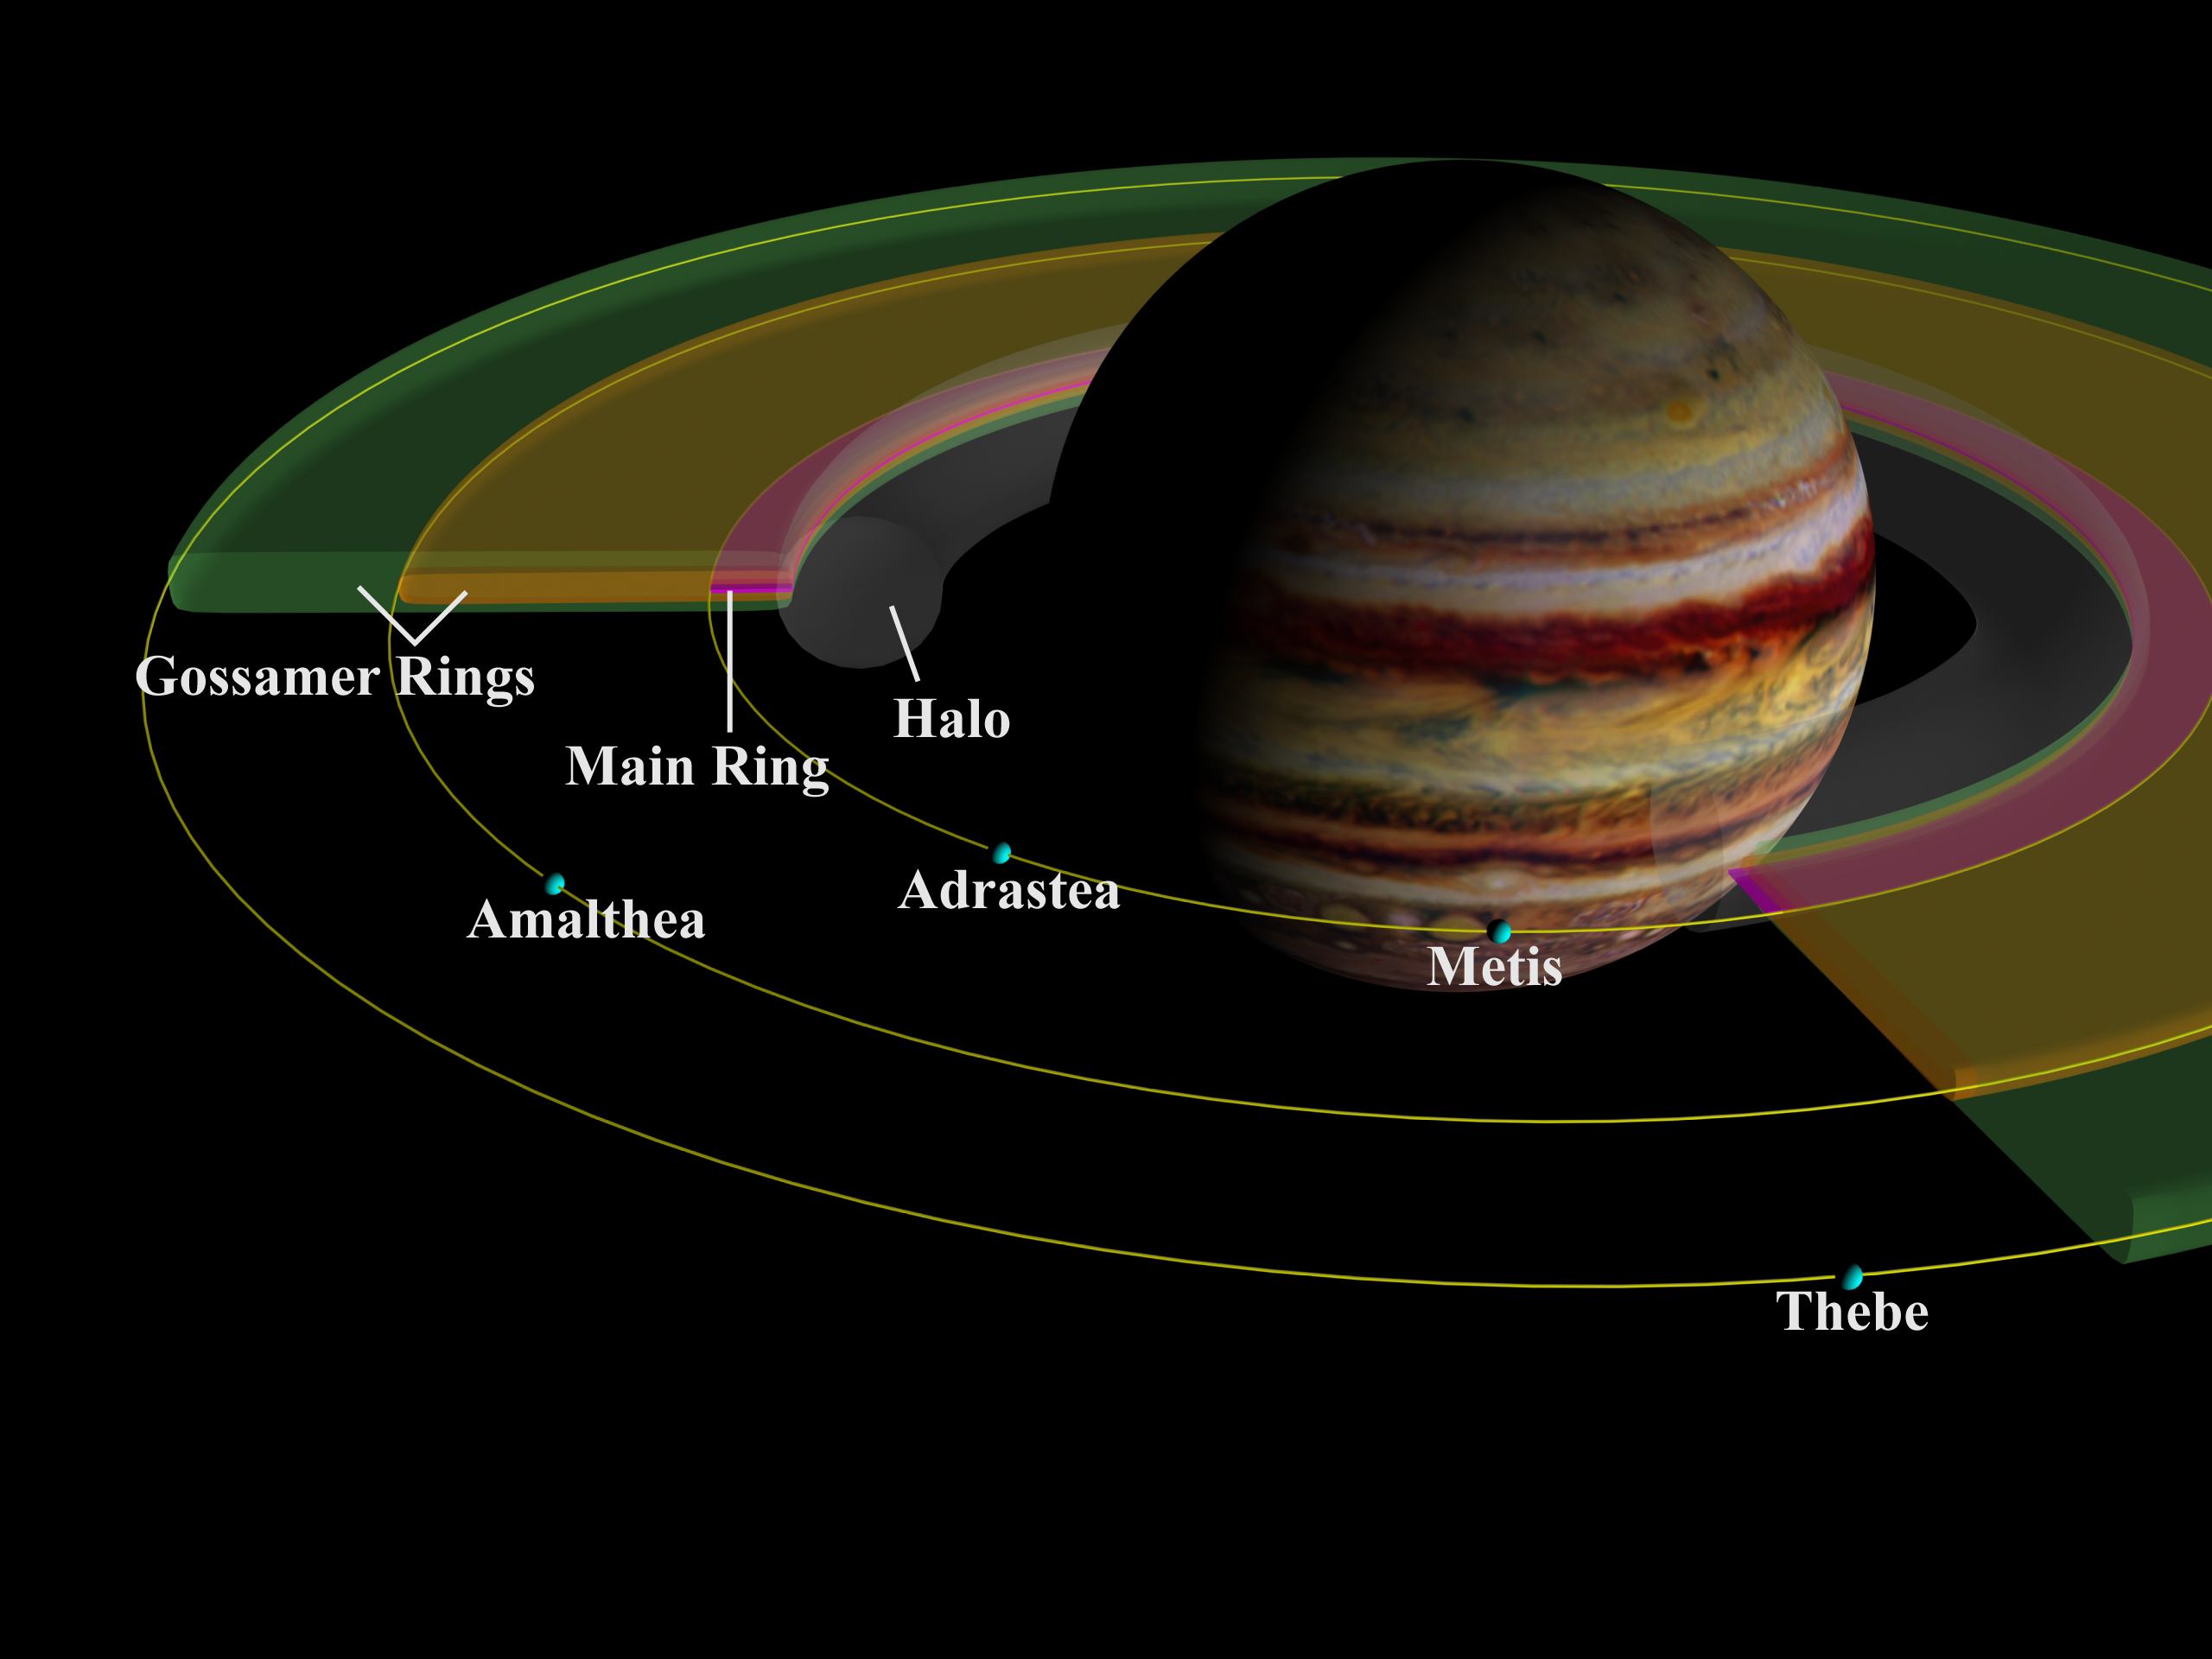

Jupiter’s Inner Satellites and Ring Components

This schematic cut-away view of the components of Jupiter’s ring system shows the geometry of the rings in relation to Jupiter and to the small inner satellites, which are the source of the dust which forms the rings.

The Formation of Jupiter’s Ring System

The innermost and thickest ring, shown in gray shading, is the halo that ends at the main ring. The thin, narrow main ring, shown with red shading, is bounded by the 16- kilometer-wide (10-miles) satellite Adrastea and shows a marked decrease in brightness near the orbit of Jupiter’s innermost moon, Metis. It is composed of fine particles knocked off Adrastea and Metis. Although the orbits of Adrastea and Metis are about 1,000 kilometers (about 600 miles) apart, that separation is not depicted in this drawing. Impacts by small meteoroids (fragments of asteroids and comets) into these small, low-gravity satellites feed material into the rings. Thebe and Amalthea, the next two satellites in increasing distance from Jupiter, supply dust which forms the thicker, disk-like “gossamer” rings. The gossamer rings, depicted with yellow and green shading, are thicker because the source satellites orbit Jupiter on inclined paths

Satellite Interactions with Jupiter’s Ring System

These small satellites all orbit closer to Jupiter than the four largest Galilean satellites, Io, Europa, Ganymede and Callisto, which were discovered nearly 400 years ago. The orbital distances of the moons are drawn relative to the size of Jupiter.

The Jupiter image was created from a map based on data obtained by the Hubble Space Telescope.

JPL manages the Galileo mission for NASA’s Office of Space Science, Washington, DC.

Credit: NASA/JPL/Cornell University